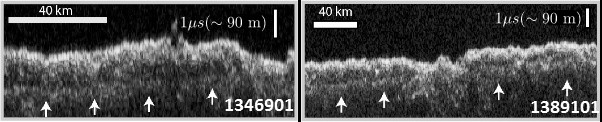

Radargrams Indicating Ice-Rich Subsurface Deposit

These two images show data acquired by the Shallow Radar (SHARAD) instrument while passing over two ground tracks in a part of Mars’ Utopia Planitia region where the orbiting, ground-penetrating radar detected subsurface deposits rich in water ice.

The instrument on NASA’s Mars Reconnaissance Orbiter emits radio waves and times their echo off of radio-reflective surfaces and interfaces on Mars. The white arrows indicate a subsurface reflector interpreted as the bottom of the ice-rich deposit. The deposit is about as large in area as the state of New Mexico and contains about as much water as Lake Superior.

The horizontal scale bar indicates 40 kilometers (25 miles) along the ground track of the radar, as flown by the orbiter overhead. The vertical scale bar indicates a return time of one microsecond for the reflected radio signal, equivalent to a distance of about 90 meters (295 feet).

SHARAD was provided by the Italian Space Agency. Its operations are led by Sapienza University of Rome, and its data are analyzed by a joint U.S.-Italian science team. The Planetary Science Institute, Tucson, Arizona, leads U.S. involvement in SHARAD. NASA’s Jet Propulsion Laboratory, a division of Caltech in Pasadena, California, manages the Mars Reconnaissance Orbiter for the NASA Science Mission Directorate, Washington. Lockheed Martin Space Systems, Denver, built the orbiter and supports its operations.

Credit: NASA/JPL-Caltech/Univ. of Rome/ASI/PSI